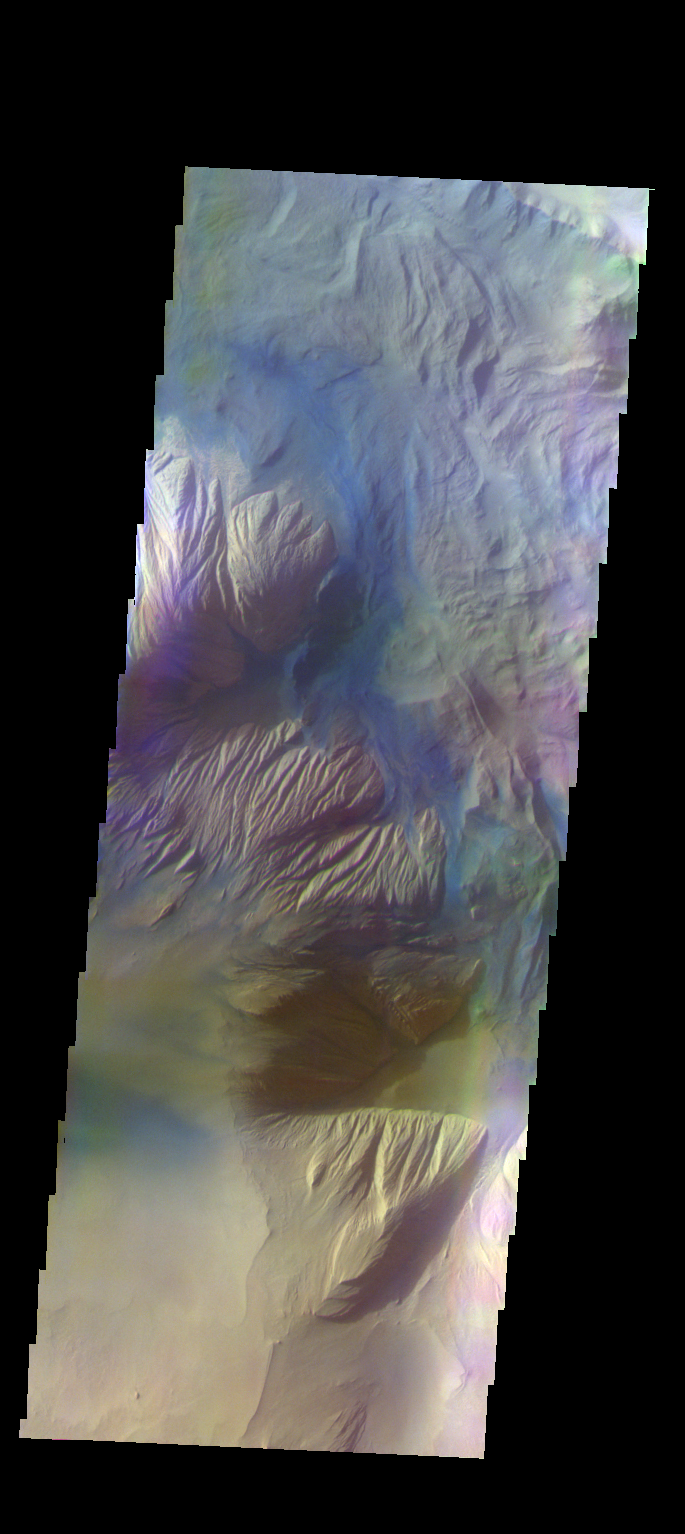

Ophir Chasma – False Color

The THEMIS VIS camera contains 5 filters. The data from different filters can be combined in multiple ways to create a false color image. These false color images may reveal subtle variations of the surface not easily identified in a single band image. Today’s false color image shows part of Ophir Chasma.

Credit: NASA/JPL-Caltech/ASU